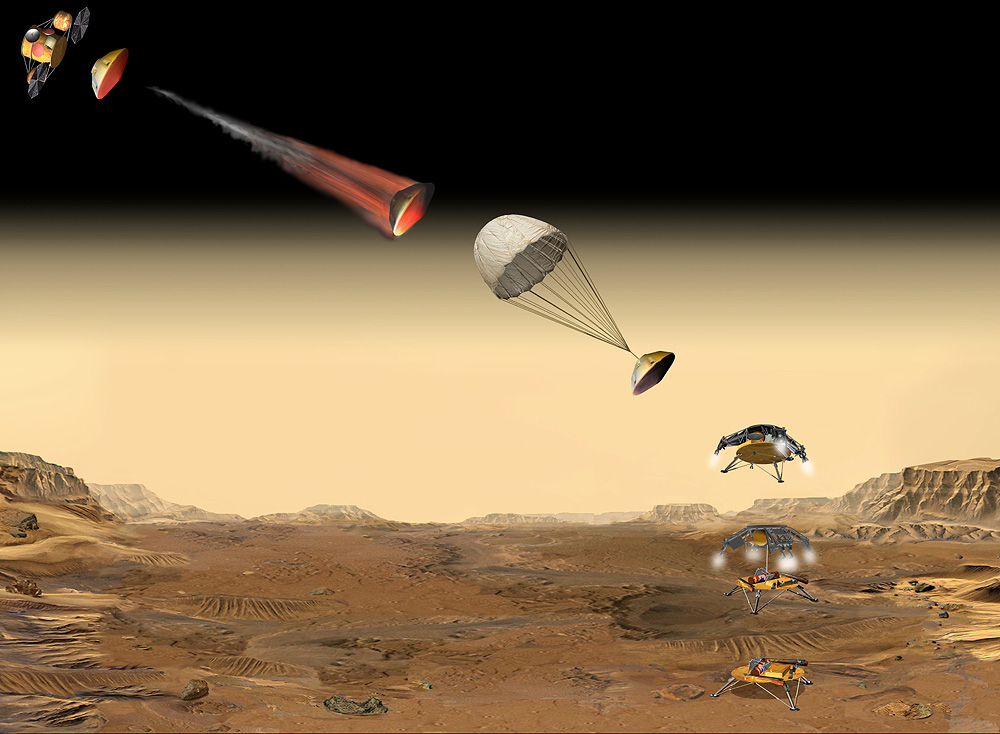

The Tricky Part

This artist’s concept of the proposed Mars Sample Return mission shows the entry, descent and landing sequence the lander would undergo on its way to Mars. This image is part of a series designed to describe the current groundbreaking Mars Sample Return mission concept (see figure 1 below for a composite of the series), with a tentative launch date of 2013.

Figure 1: series composite

Credit: NASA/JPL